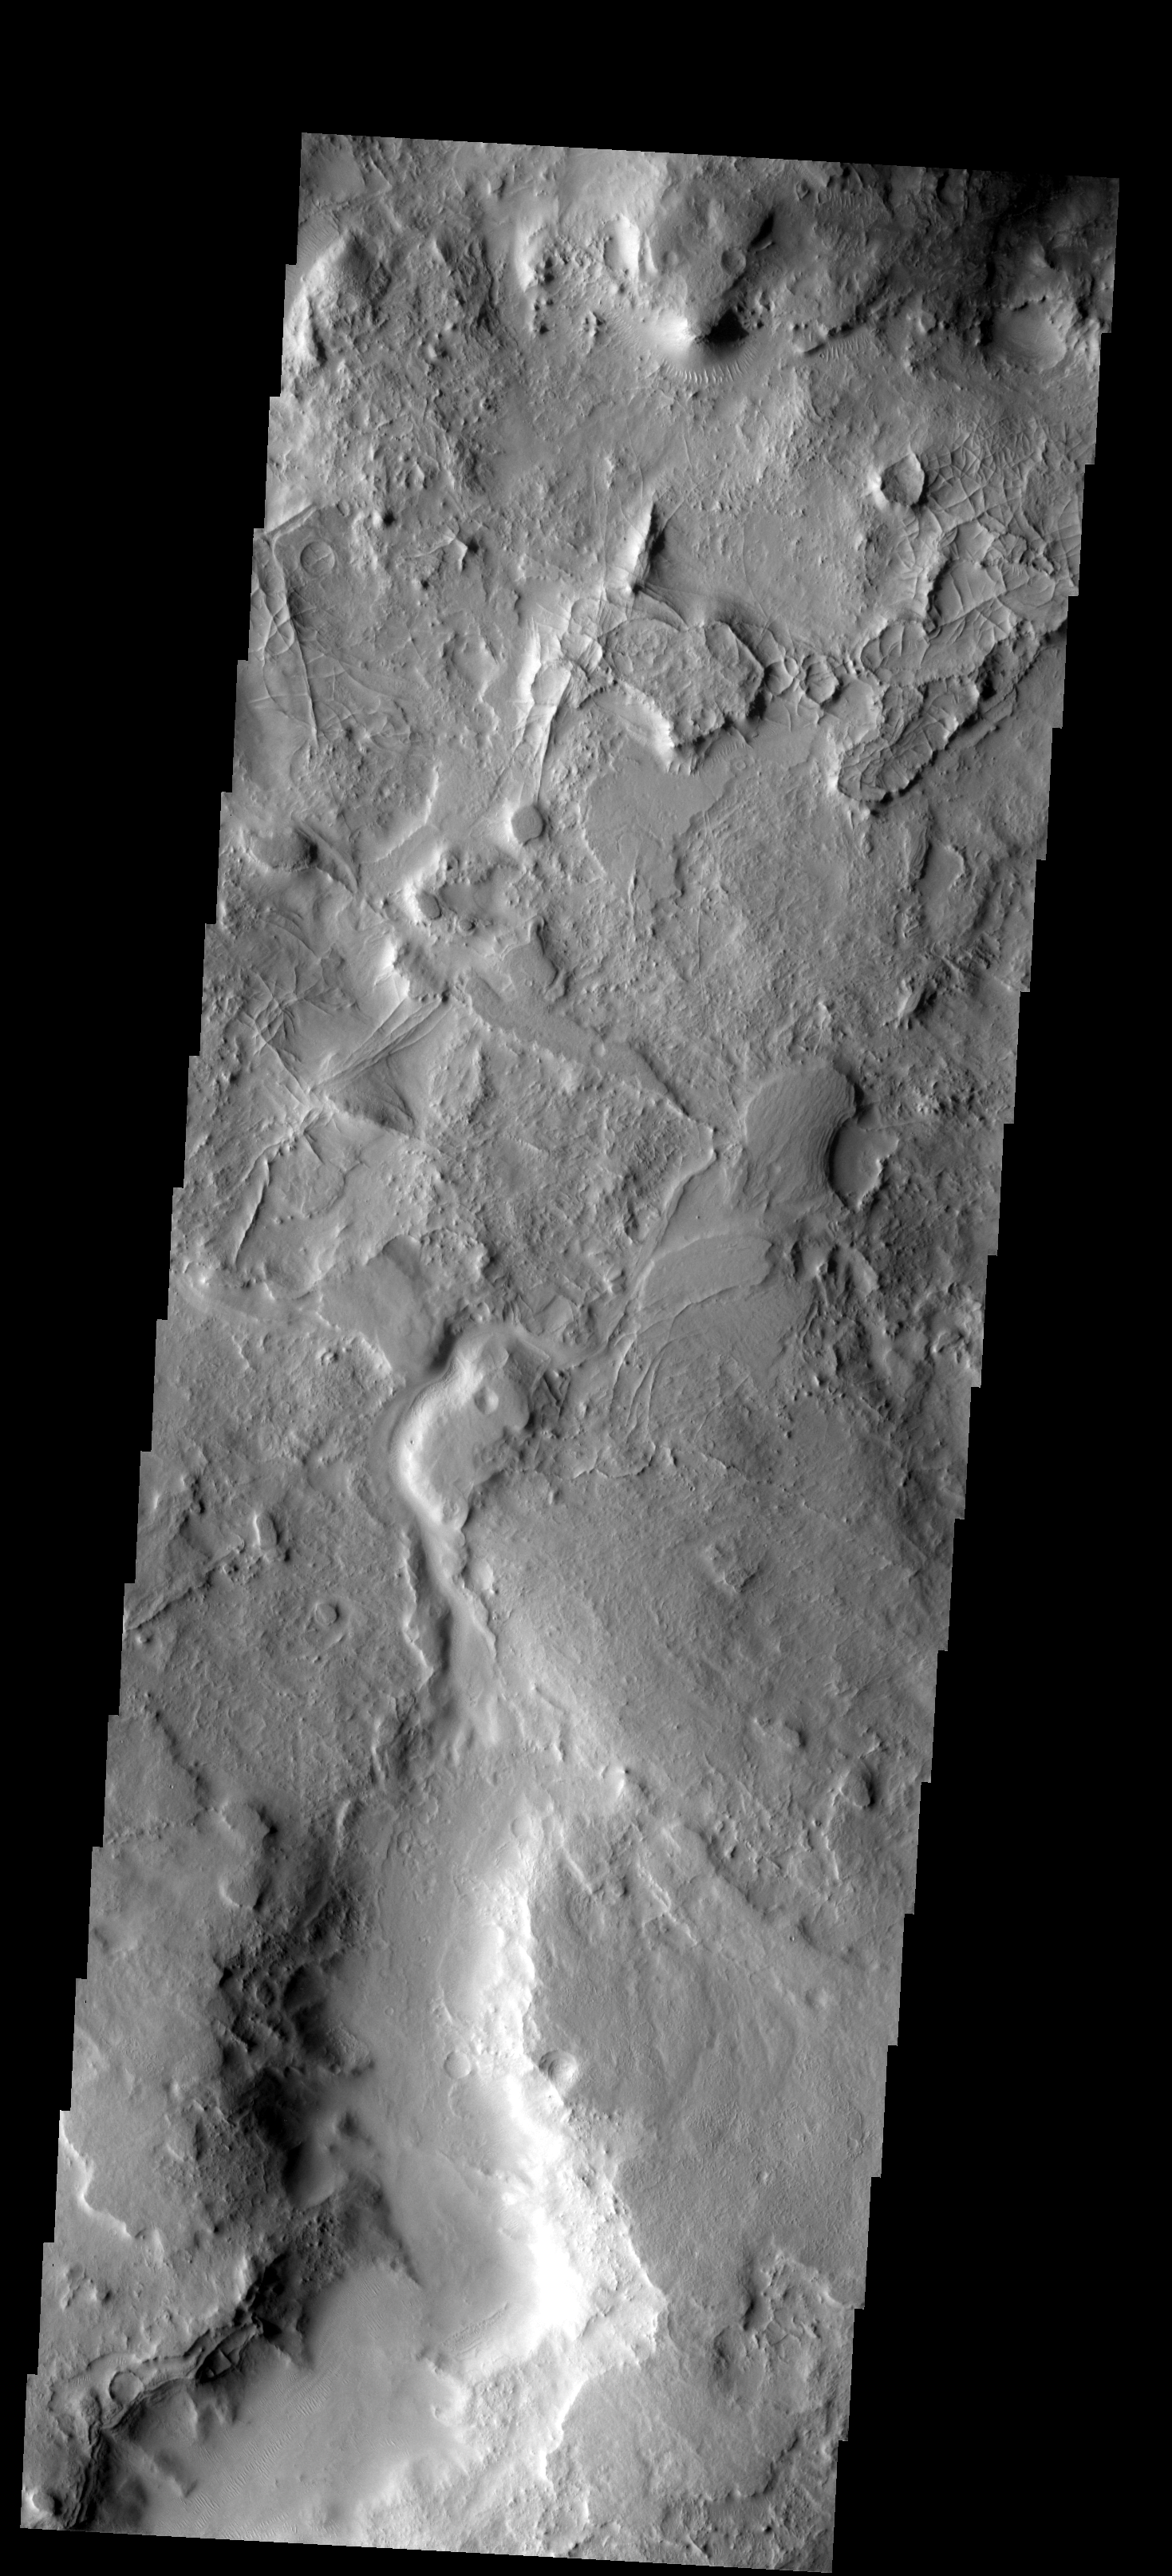

Ridges

The ridges in this region of Terra Sabaea are the remnants of a resistant material the filled fractures in a less resistant layer. The less resistant material has been eroded away.

Image information: VIS instrument. Latitude 30.1N, Longitude 62.9E. 19 meter/pixel resolution.

Please see the THEMIS Data Citation Note for details on crediting THEMIS images.

Note: this THEMIS visual image has not been radiometrically nor geometrically calibrated for this preliminary release. An empirical correction has been performed to remove instrumental effects. A linear shift has been applied in the cross-track and down-track direction to approximate spacecraft and planetary motion. Fully calibrated and geometrically projected images will be released through the Planetary Data System in accordance with Project policies at a later time.

NASA’s Jet Propulsion Laboratory manages the 2001 Mars Odyssey mission for NASA’s Office of Space Science, Washington, D.C. The Thermal Emission Imaging System (THEMIS) was developed by Arizona State University, Tempe, in collaboration with Raytheon Santa Barbara Remote Sensing. The THEMIS investigation is led by Dr. Philip Christensen at Arizona State University. Lockheed Martin Astronautics, Denver, is the prime contractor for the Odyssey project, and developed and built the orbiter. Mission operations are conducted jointly from Lockheed Martin and from JPL, a division of the California Institute of Technology in Pasadena.

Credit: NASA/JPL/ASU